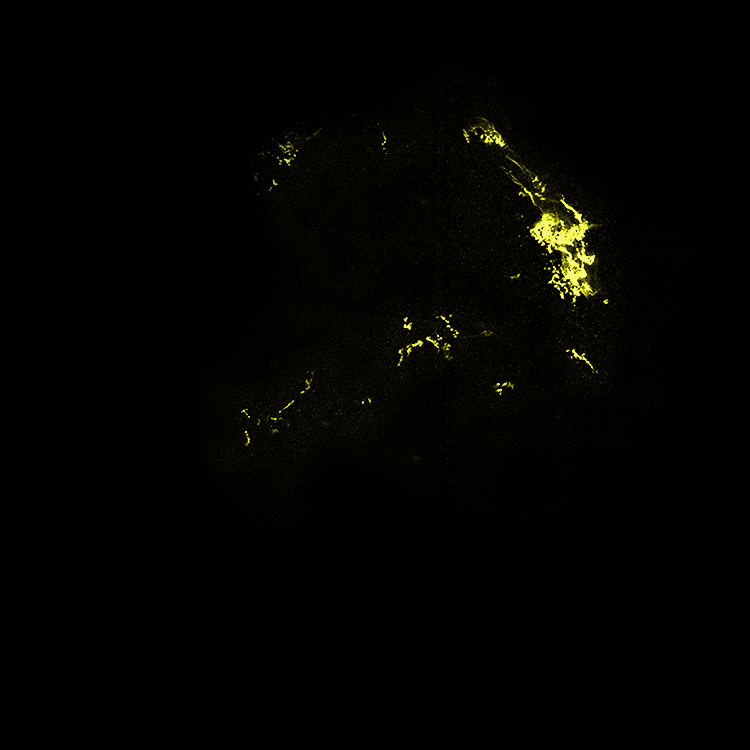

Hubble View of Kepler's Supernova Remnant - SN 1604

This image from the Hubble Space Telescope shows the expanding remains of a supernova, called Kepler's supernova remnant, first seen 400 years ago by sky watchers, including famous astronomer Johannes Kepler. The supernova remnant is a fast-moving shell of iron-rich material from an exploded star, surrounded by an expanding shock wave that is sweeping up interstellar gas and dust.

This visible-light image from the Hubble telescope's Advanced Camera for Surveys reveals where the supernova shock wave is slamming into the densest regions of surrounding gas. The bright glowing knots are dense clumps from instabilities that form behind the shock wave. The Hubble data also show thin filaments of gas that look like rippled sheets seen edge-on. These filaments reveal where the shock wave is encountering lower-density, more uniform interstellar material.

Kepler's supernova, the last such object seen to explode in our Milky Way galaxy, resides about 13,000 light-years away in the constellation Ophiuchus.

The Hubble observations were taken in August 2003.

Credit: NASA/ESA/R. Sankrit and W. Blair (Johns Hopkins University)